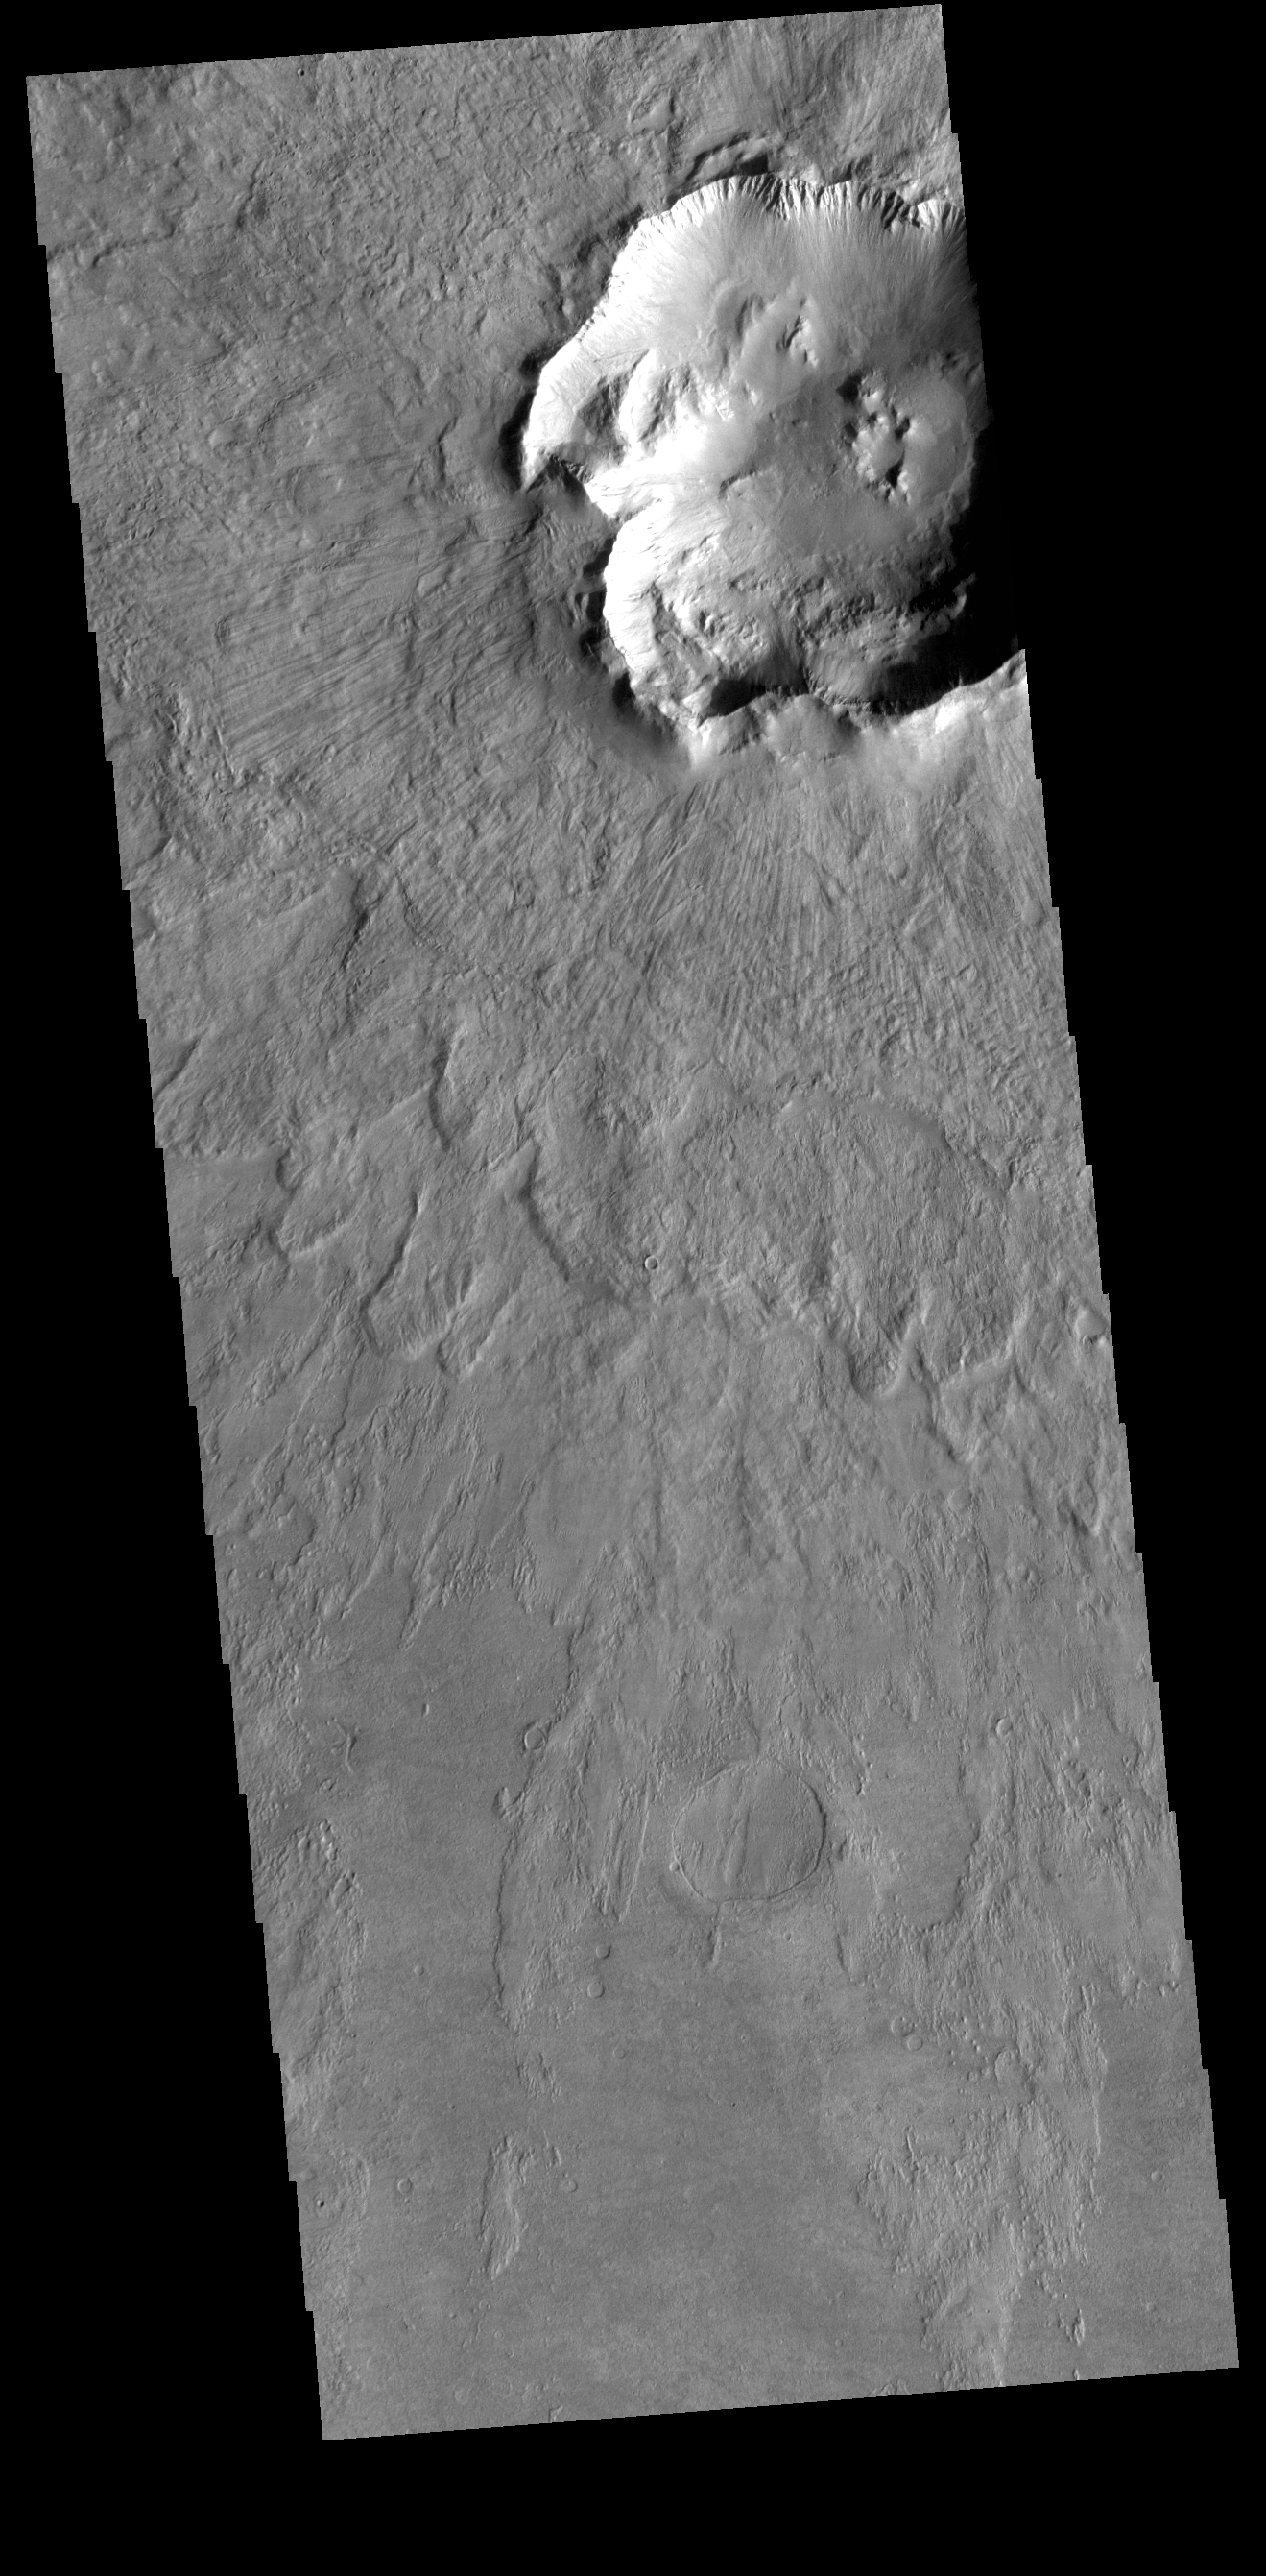

Out of Round

Today’s VIS image shows part of a crater and its ejecta. Located in Noachis Terra, this impact crater is not the typical round shape. Instead, the rim has scallops and indentations. In most instances it is heterogeneities in the preexisting surface that deflect the impact energies and create ‘out of round’ craters. Tectonic faults are just one of the subsurface features capable of causing non-round craters.

Credit: NASA/JPL-Caltech/ASU